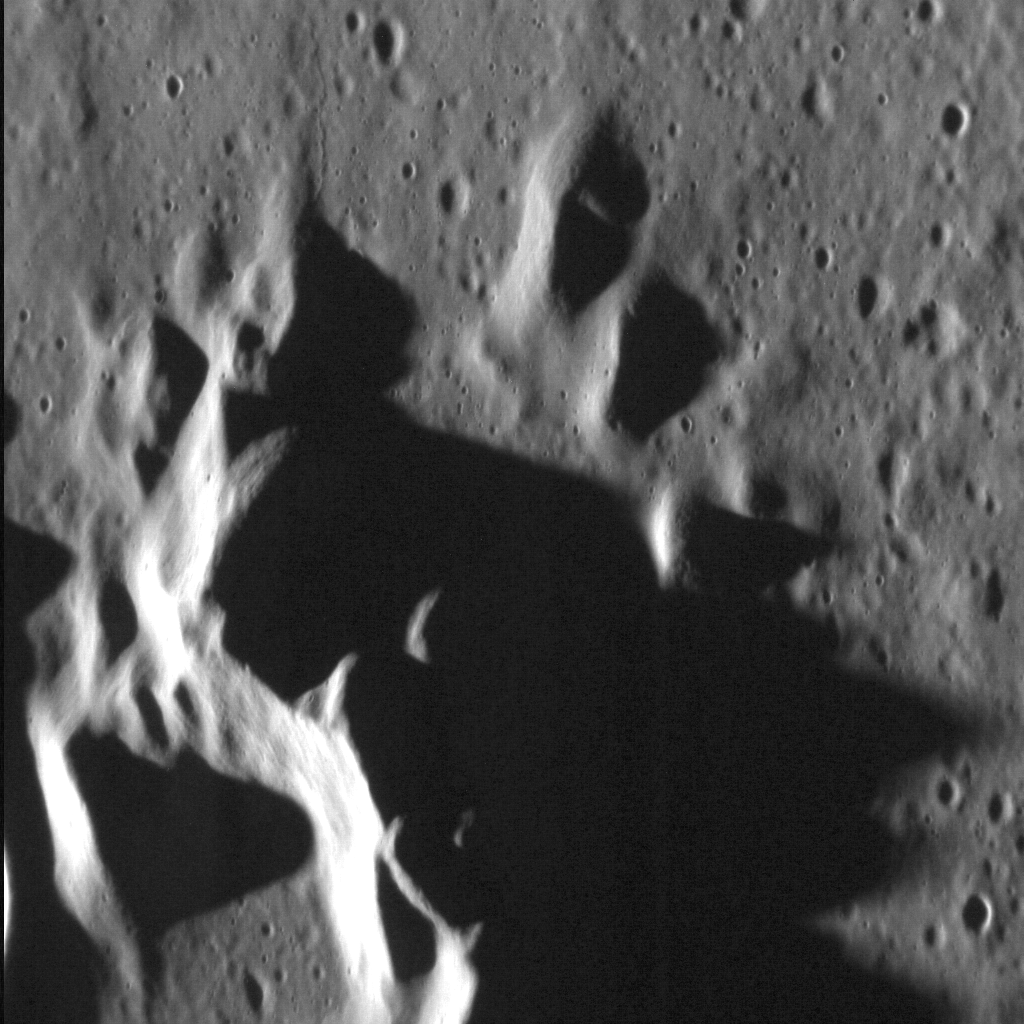

Mountains of Darkness

This dramatic image shows the central peak of the Stieglitz impact crater, located high on Mercury’s northern hemisphere. The fresh appearance of its ejecta deposit suggests that Stieglitz is a relatively young crater. Intriguingly, this crater also hosts radar bright materials.

This image was acquired as a high-resolution targeted observation. Targeted observations are images of a small area on Mercury’s surface at resolutions much higher than the 200-meter/pixel morphology base map. It is not possible to cover all of Mercury’s surface at this high resolution, but typically several areas of high scientific interest are imaged in this mode each week.

Date acquired: August 27, 2012
Image Mission Elapsed Time (MET): 254597521
Image ID: 2471477
Instrument: Narrow Angle Camera (NAC) of the Mercury Dual Imaging System (MDIS)
Center Latitude: 72.71°
Center Longitude: 67.90° E
Resolution: 17 meters/pixel
Scale: The vertical field of view in this image is approx. 20 km (13 mi.) across
Incidence Angle: 83.4°
Emission Angle: 47.6°
Phase Angle: 130.9°

The MESSENGER spacecraft is the first ever to orbit the planet Mercury, and the spacecraft’s seven scientific instruments and radio science investigation are unraveling the history and evolution of the Solar System’s innermost planet. Visit the Why Mercury? section of this website to learn more about the key science questions that the MESSENGER mission is addressing. During the one-year primary mission, MDIS acquired 88,746 images and extensive other data sets. MESSENGER is now in a year-long extended mission, during which plans call for the acquisition of more than 80,000 additional images to support MESSENGER’s science goals.

These images are from MESSENGER, a NASA Discovery mission to conduct the first orbital study of the innermost planet, Mercury. For information regarding the use of images, see the MESSENGER image use policy.

Credit: NASA/Johns Hopkins University Applied Physics Laboratory/Carnegie Institution of Washington